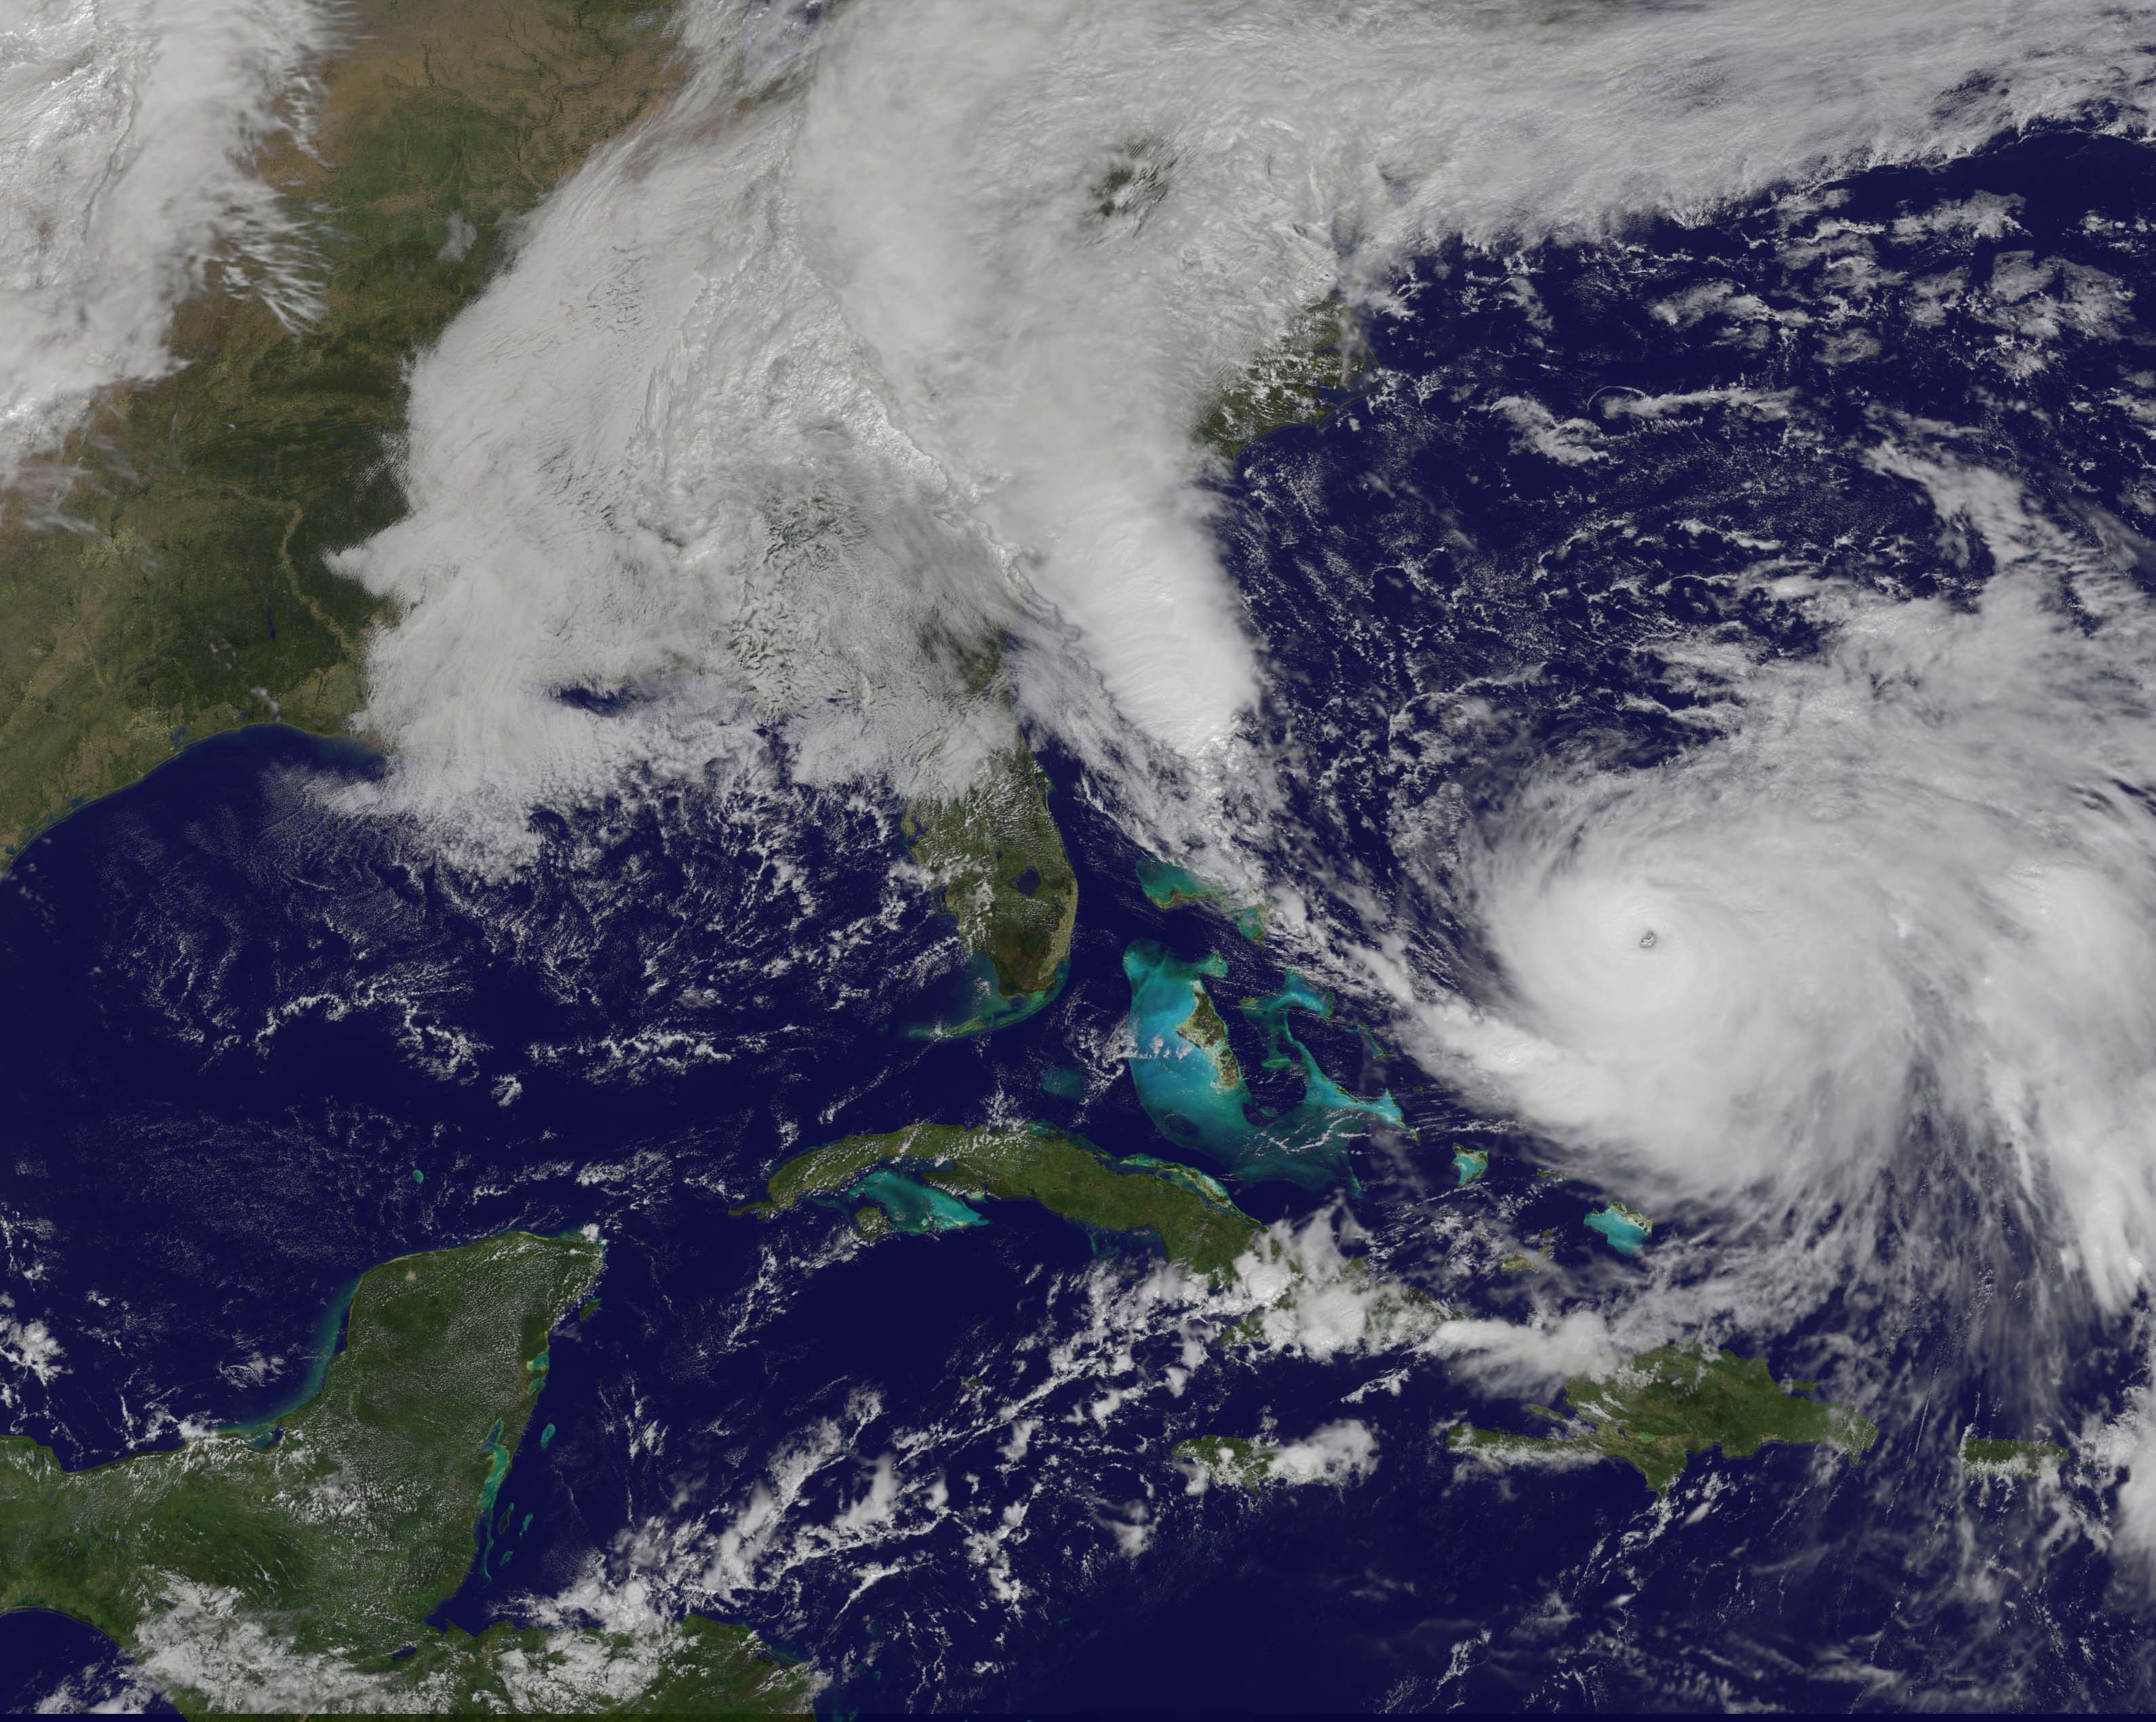

Joaquin moves away from East Coast

NOAA's GOES-East satellite captured this visible image of Hurricane Joaquin east of the Bahamas on Oct. 3 at 1615 UTC (12:15 p.m. EDT). The national weather forecast for October 3, 2015: Joaquin is no threat for now, but the nor'easter on the East Coast is causing massive flooding. Heavy rain hit Charleston, South Carolina., and much of the Southeast on Saturday, giving the region little relief from the threat of Hurricane Joaquin as it moved to the northeast away from the East Coast.

Credit: NASA/NOAA GOES Project